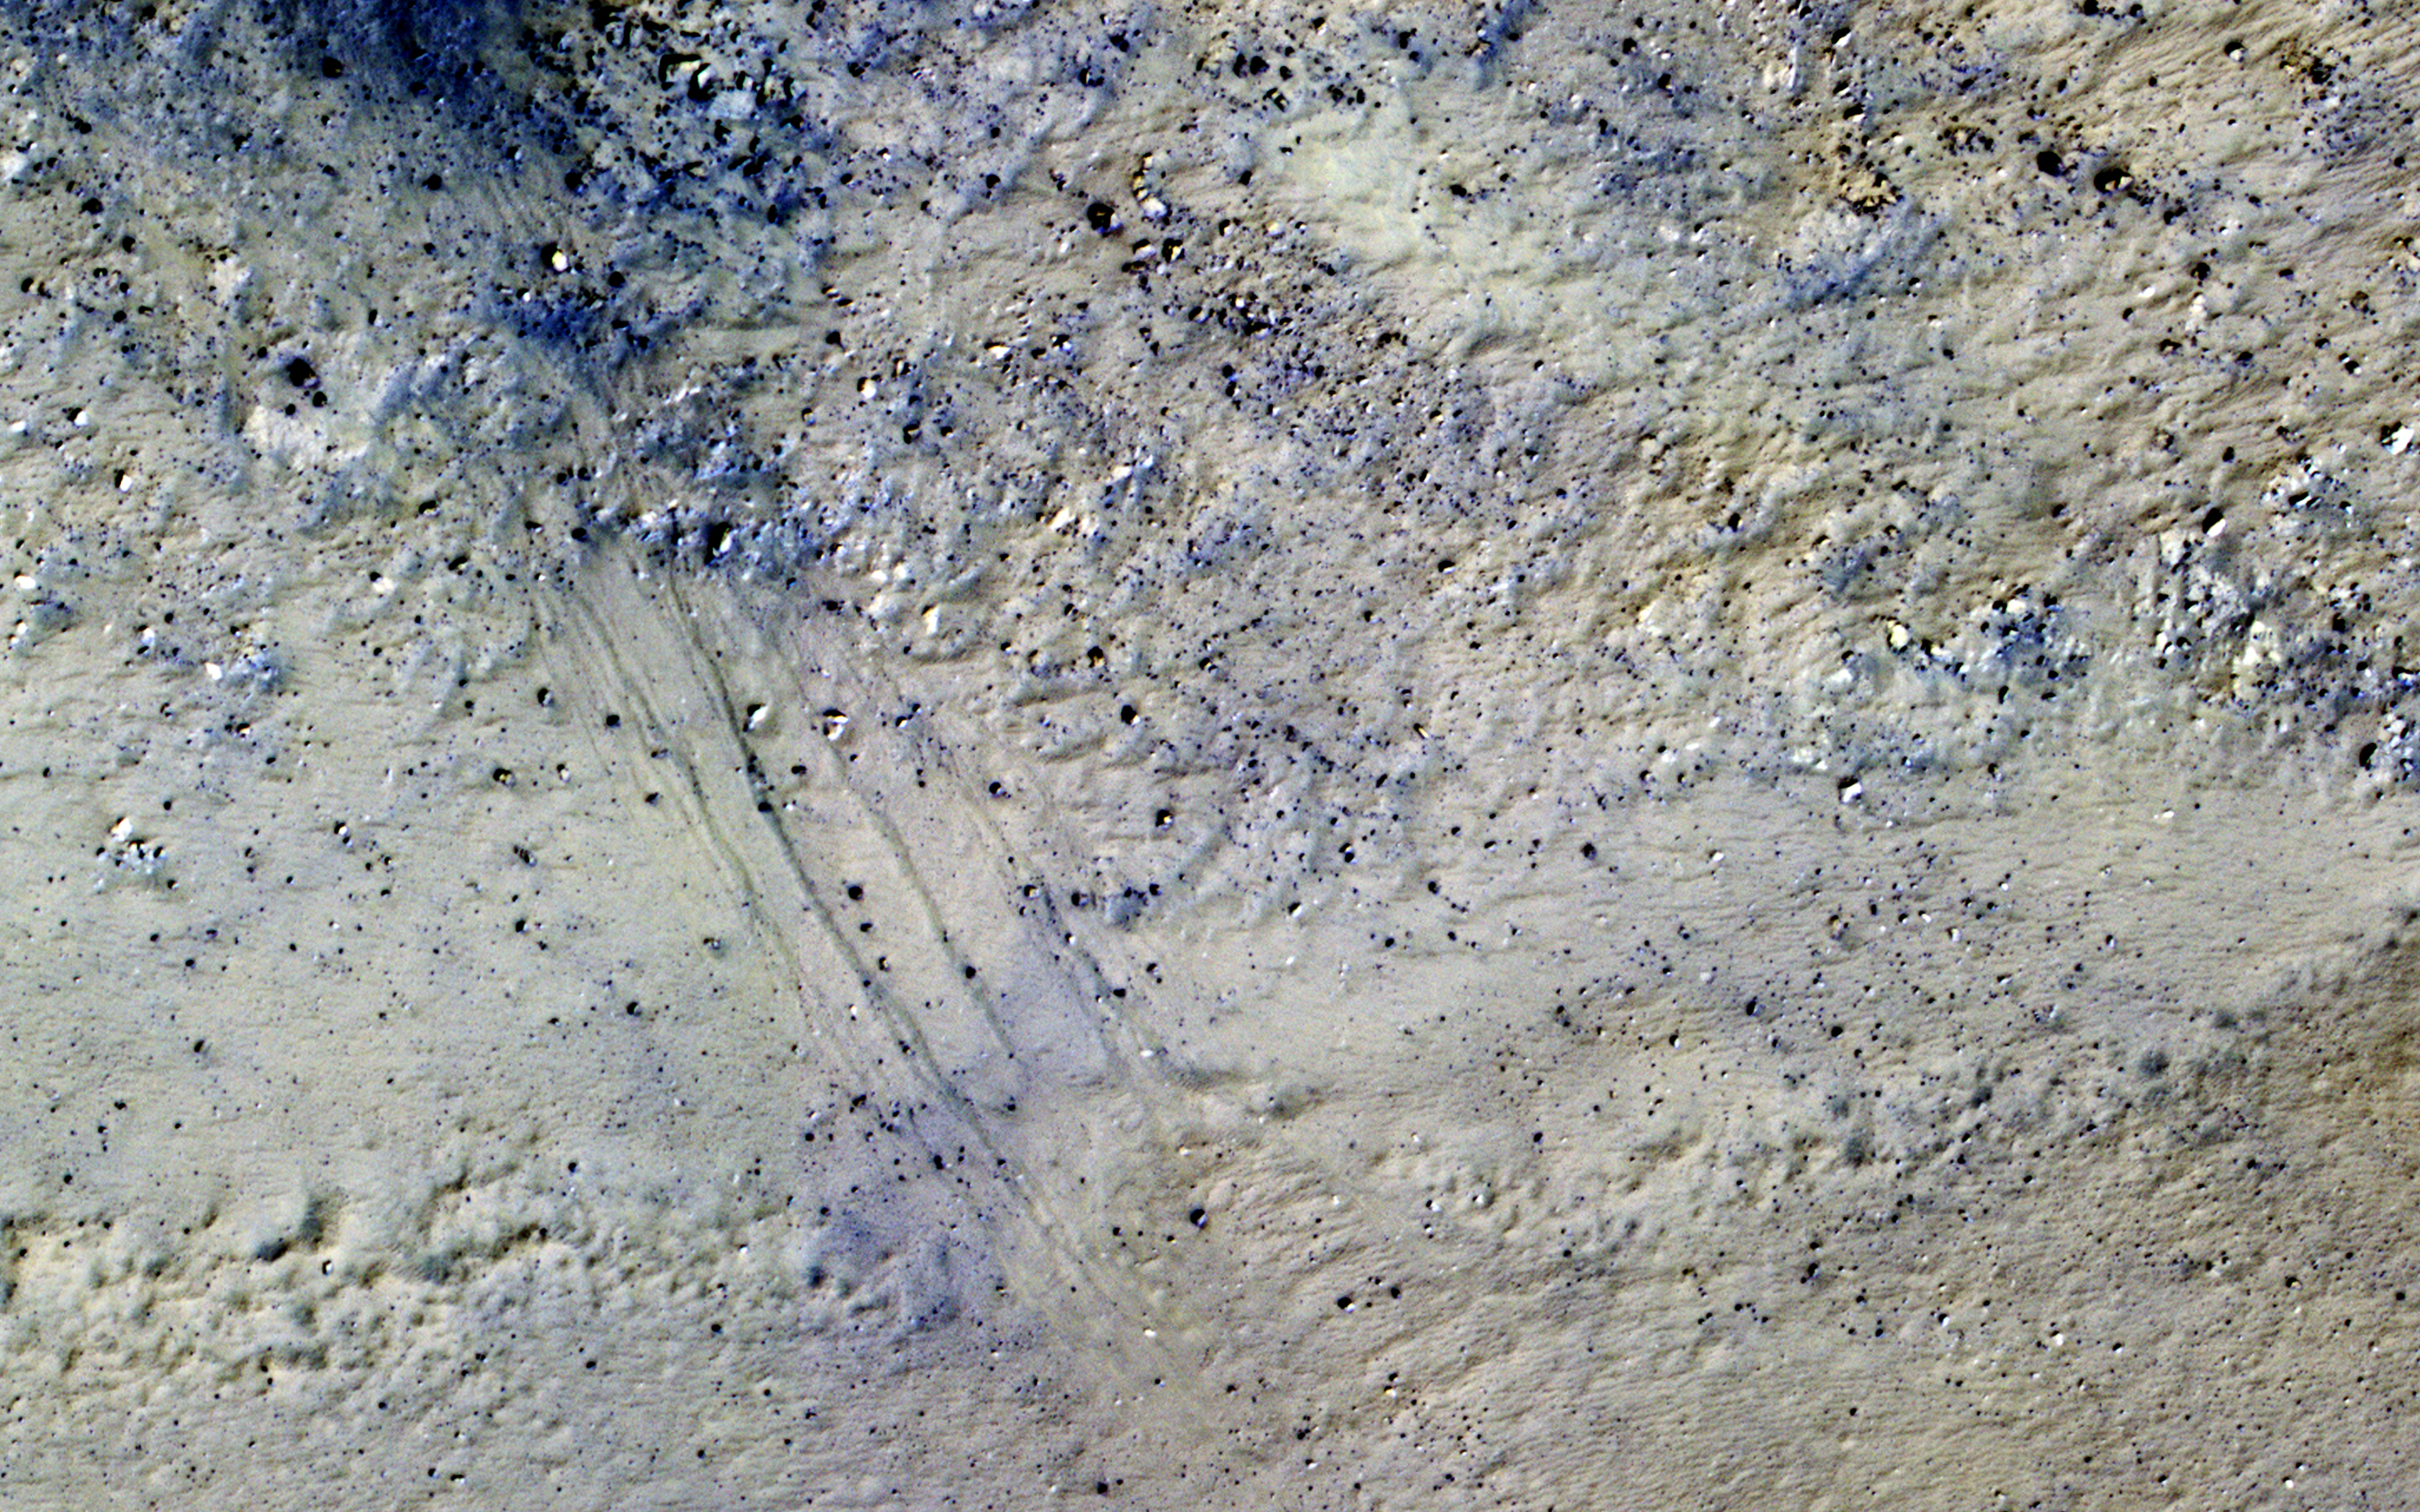

Potential Active Processes in Porter Crater

The extended-mission status of the Mars Reconnaissance Orbiter and the HiRISE camera has greatly increased our understanding of numerous active processes occurring on Mars. By taking carefully planned repeat images of surface, we now have an important record of how the surface evolves for a maximum of 5 Mars years.

This image shows the central peak in Porter Crater. Although there are no repeat images here we can infer several active geologic processes, based on morphologic evidence and lessons learned from past well-monitored sites.

Shallow gullies are located on the south and east facing slopes of the central peak. These features might have been carved by volatiles, such as carbon dioxide frost, sometime in the recent geologic past.

Meanwhile on the northern slopes are several smaller slope features that have a morphology hinting at recurring slope lineae (RSL). Alternatively, these features could be the remnants of past active gullies. Several more HiRISE images would be needed to characterize their behavior and confirm their status as RSL (see “Recurring Slope Lineae in Equatorial Regions of Mars”).

Southward on the slopes below the peak is a large dune field. Dunes show sharp crests with prominent ripples, both signs of actively migrating dunes. Also, we can see dust devil tracks crossing the nearby dusty surfaces and clear evidence for ongoing modification by swirling winds that persistently remove surface dust.

Ongoing operations by HiRISE are dedicated to studying all of the active surface and atmospheric processes operating on Mars.

The University of Arizona, Tucson, operates HiRISE, which was built by Ball Aerospace & Technologies Corp., Boulder, Colorado. NASA’s Jet Propulsion Laboratory, a division of the California Institute of Technology in Pasadena, manages the Mars Reconnaissance Orbiter Project and Mars Science Laboratory Project for NASA’s Science Mission Directorate, Washington.

Credit: NASA/JPL-Caltech/Univ. of Arizona